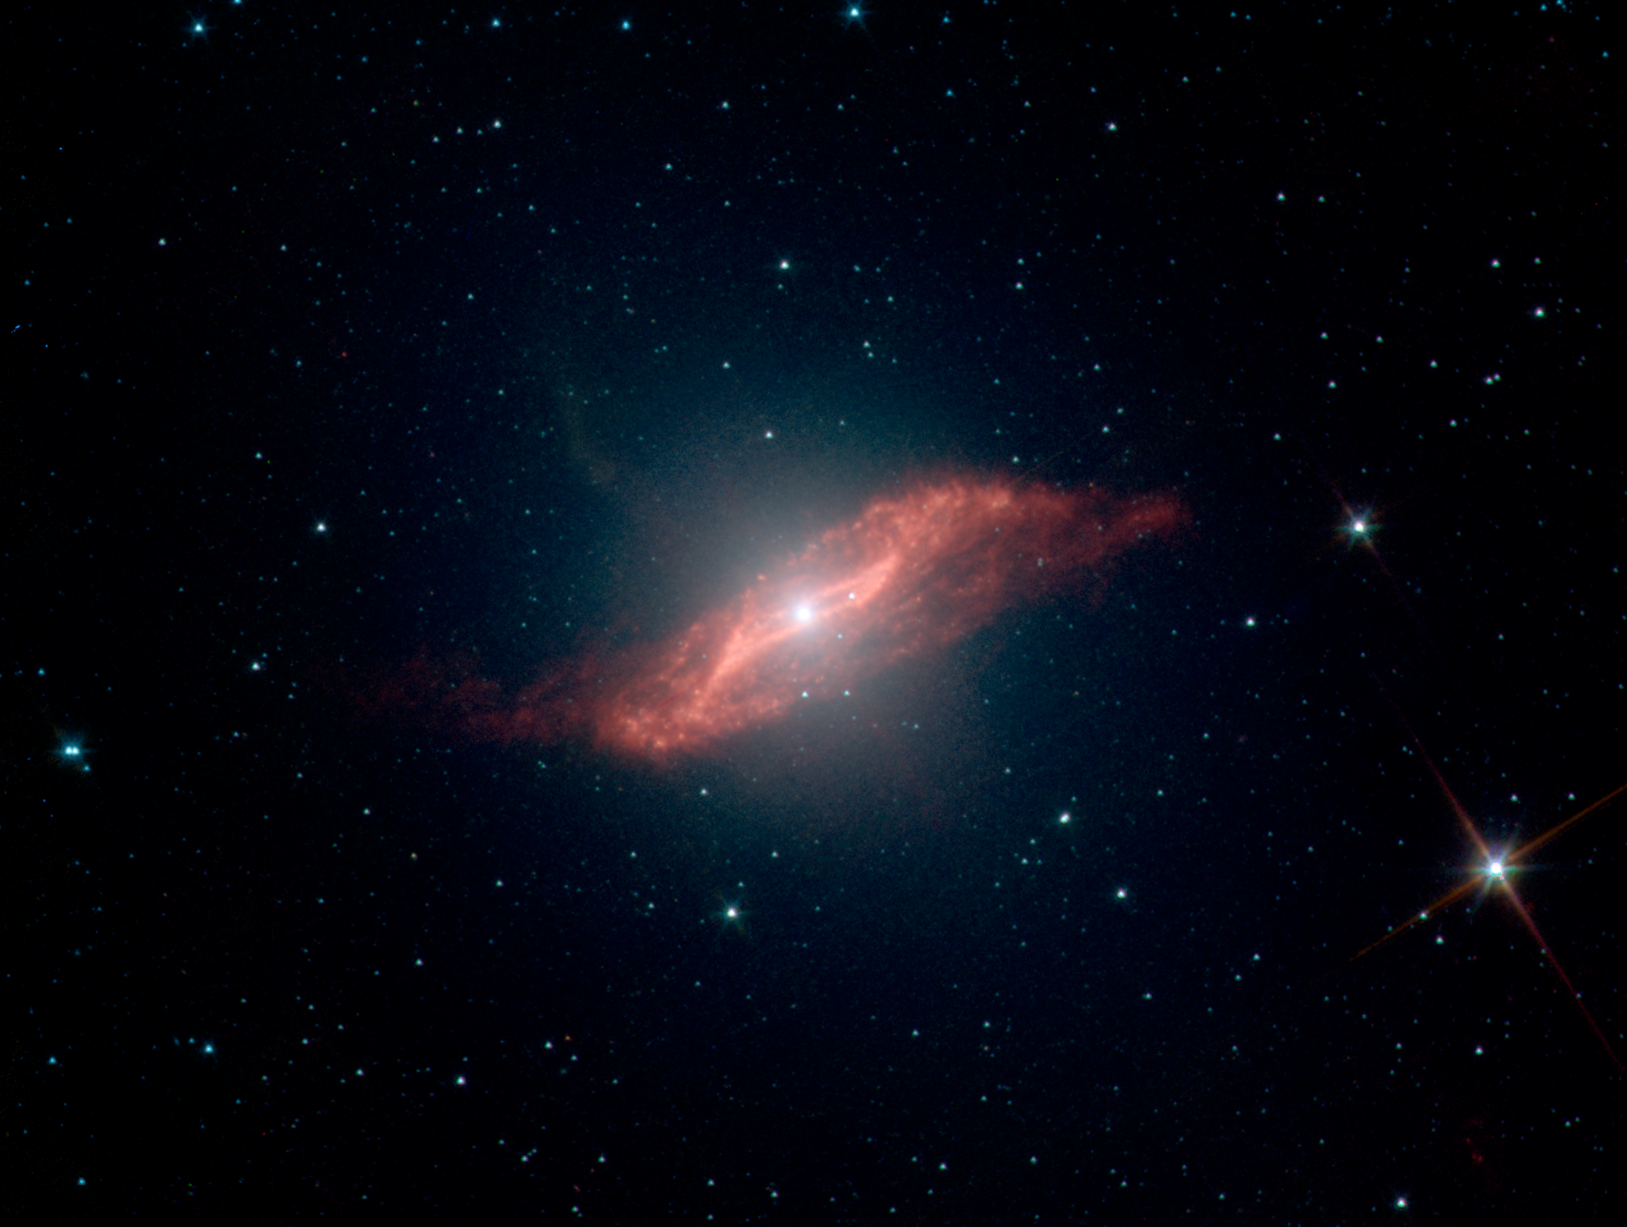

Dusty Elliptical Galaxy Centaurus A

This image taken by NASA's Spitzer Space Telescope shows in unprecedented detail the galaxy Centaurus A's last big meal: a spiral galaxy seemingly twisted into a parallelogram-shaped structure of dust. Spitzer's ability to see dust and also see through it allowed the telescope to peer into the center of Centaurus A and capture this galactic remnant as never before.

An elliptical galaxy located 10 million light-years from Earth, Centaurus A is one of the brightest sources of radio waves in the sky. These radio waves indicate the presence of a supermassive black hole, which may be "feeding" off the leftover galactic meal.

A high-speed jet of gas can be seen shooting above the plane of the galaxy (the faint, fuzzy feature pointing from the center toward the upper left). Jets are a common feature of galaxies, and this one is probably receiving an extra boost from the galactic remnant.

Scientists have created a model that explains how such a strangely geometric structure could arise. In this model, a spiral galaxy falls into an elliptical galaxy, becoming warped and twisted in the process. The folds in the warped disc create the parallelogram-shaped illusion.

Credit: NASA/JPL-Caltech/J. Keene (SSC/Caltech)